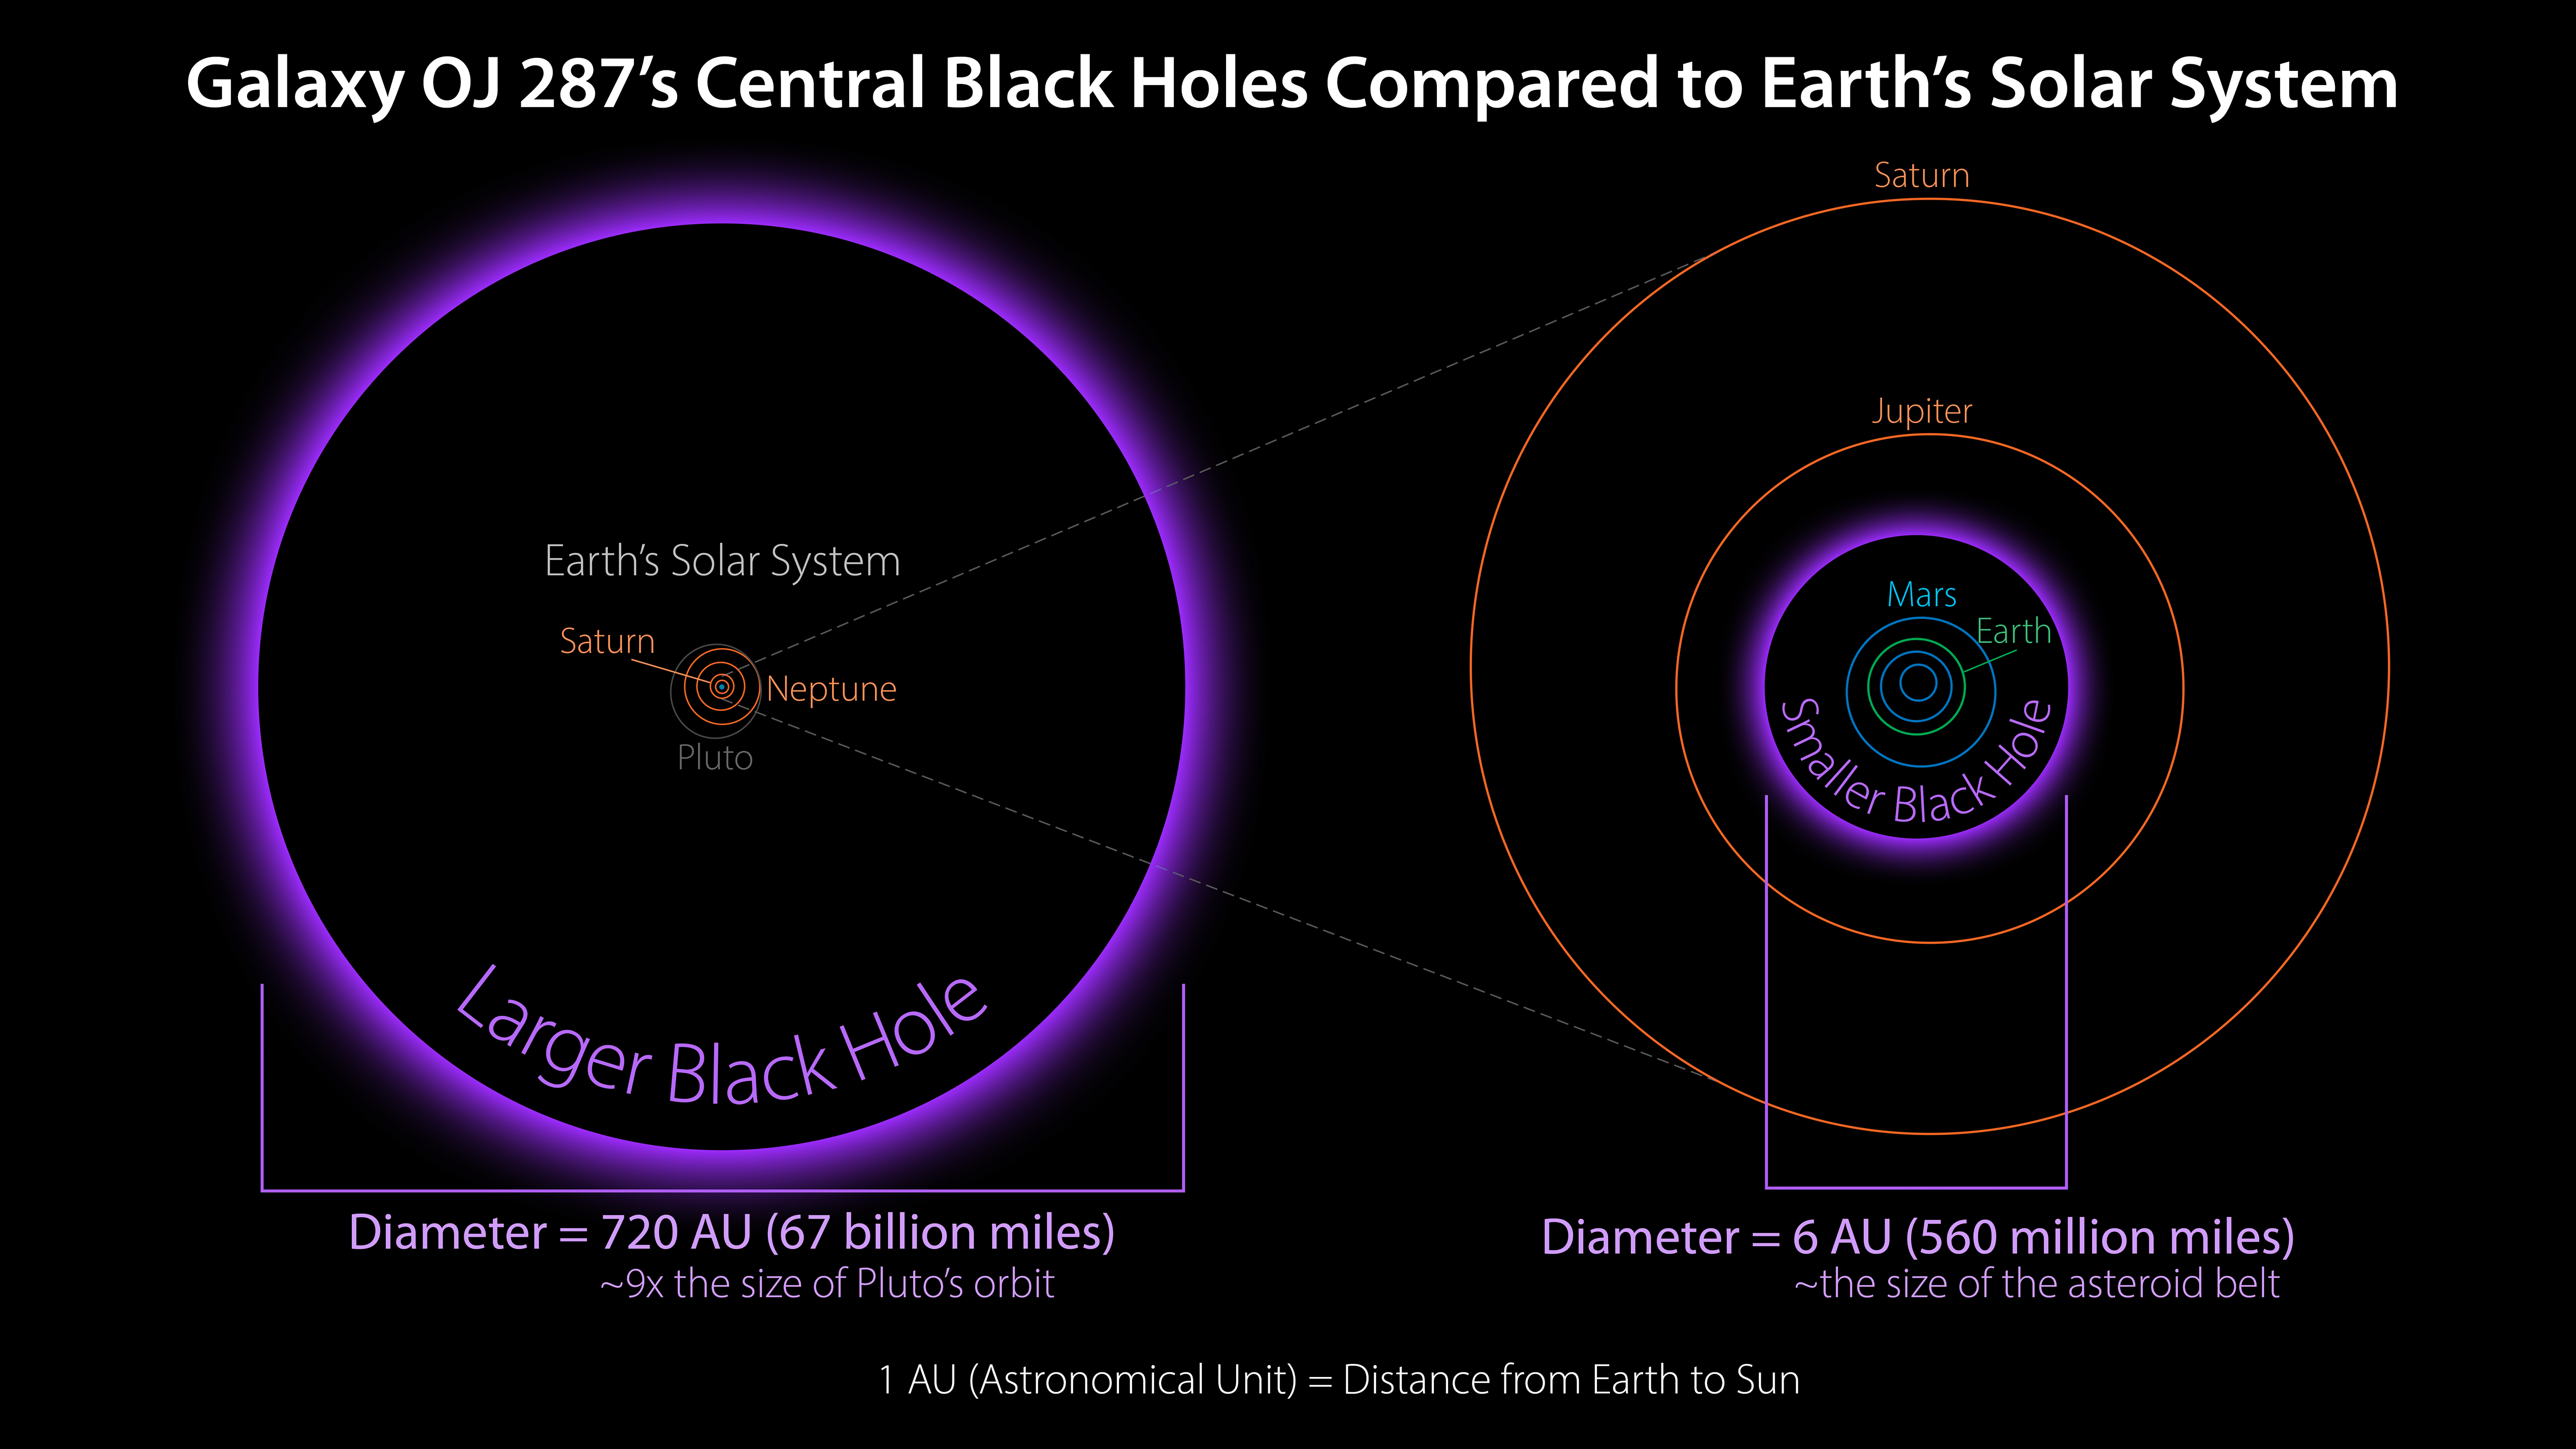

Sizes of Black Holes in Galaxy OJ 287 Relative to the Solar System

Two supermassive black holes are locked in an orbital dance at the core of the distant galaxy OJ 287. This diagram shows their sizes relative to the solar system. The larger one, with about 18 billion times the mass of our sun (right), would encompass all the planets in the solar system with room to spare. The smaller one is about 150 million times the mass of our sun (left), which would be large enough to swallow up everything out to the asteroid belt, just inside the orbit of Jupiter.

Credit: NASA/JPL-Caltech/R. Hurt (IPAC)